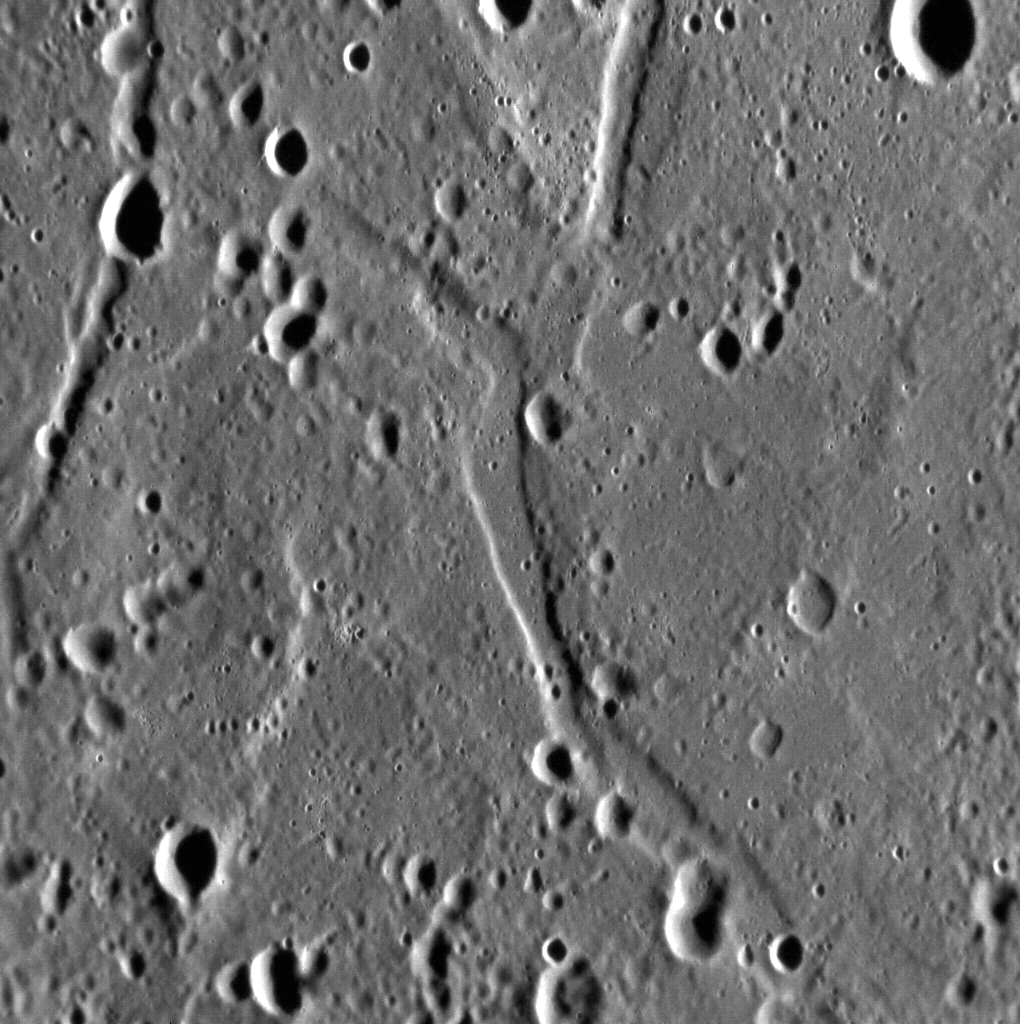

Graben in Caloris

This close-up view of the floor of the Caloris basin shows one of the many tectonic features that have deformed its surface. The troughs here formed due to extensional forces, which worked to pull the floor apart, leaving these cracks (known as graben).

This image was acquired as a high-resolution targeted observation. Targeted observations are images of a small area on Mercury’s surface at resolutions much higher than the 250-meter/pixel (820 feet/pixel) morphology base map or the 1-kilometer/pixel (0.6 miles/pixel) color base map. It is not possible to cover all of Mercury’s surface at this high resolution during MESSENGER’s one-year mission, but several areas of high scientific interest are generally imaged in this mode each week.

The MESSENGER spacecraft is the first ever to orbit the planet Mercury, and the spacecraft’s seven scientific instruments and radio science investigation are unraveling the history and evolution of the Solar System’s innermost planet. Visit the Why Mercury? section of this website to learn more about the key science questions that the MESSENGER mission is addressing. During the one-year primary mission, MDIS is scheduled to acquire more than 75,000 images in support of MESSENGER’s science goals.

Date acquired: October 28, 2011
Image Mission Elapsed Time (MET): 228325889
Image ID: 943683
Instrument: Narrow Angle Camera (NAC) of the Mercury Dual Imaging System (MDIS)
Center Latitude: 26.14°
Center Longitude: 173.1° E
Resolution: 57 meters/pixel
Scale: This scene is approximately 74 km (46 km) across
Incidence Angle: 76.3°
Emission Angle: 37.8°
Phase Angle: 114.1°

These images are from MESSENGER, a NASA Discovery mission to conduct the first orbital study of the innermost planet, Mercury. For information regarding the use of images, see the MESSENGER image use policy.

Credit: NASA/Johns Hopkins University Applied Physics Laboratory/Carnegie Institution of Washington